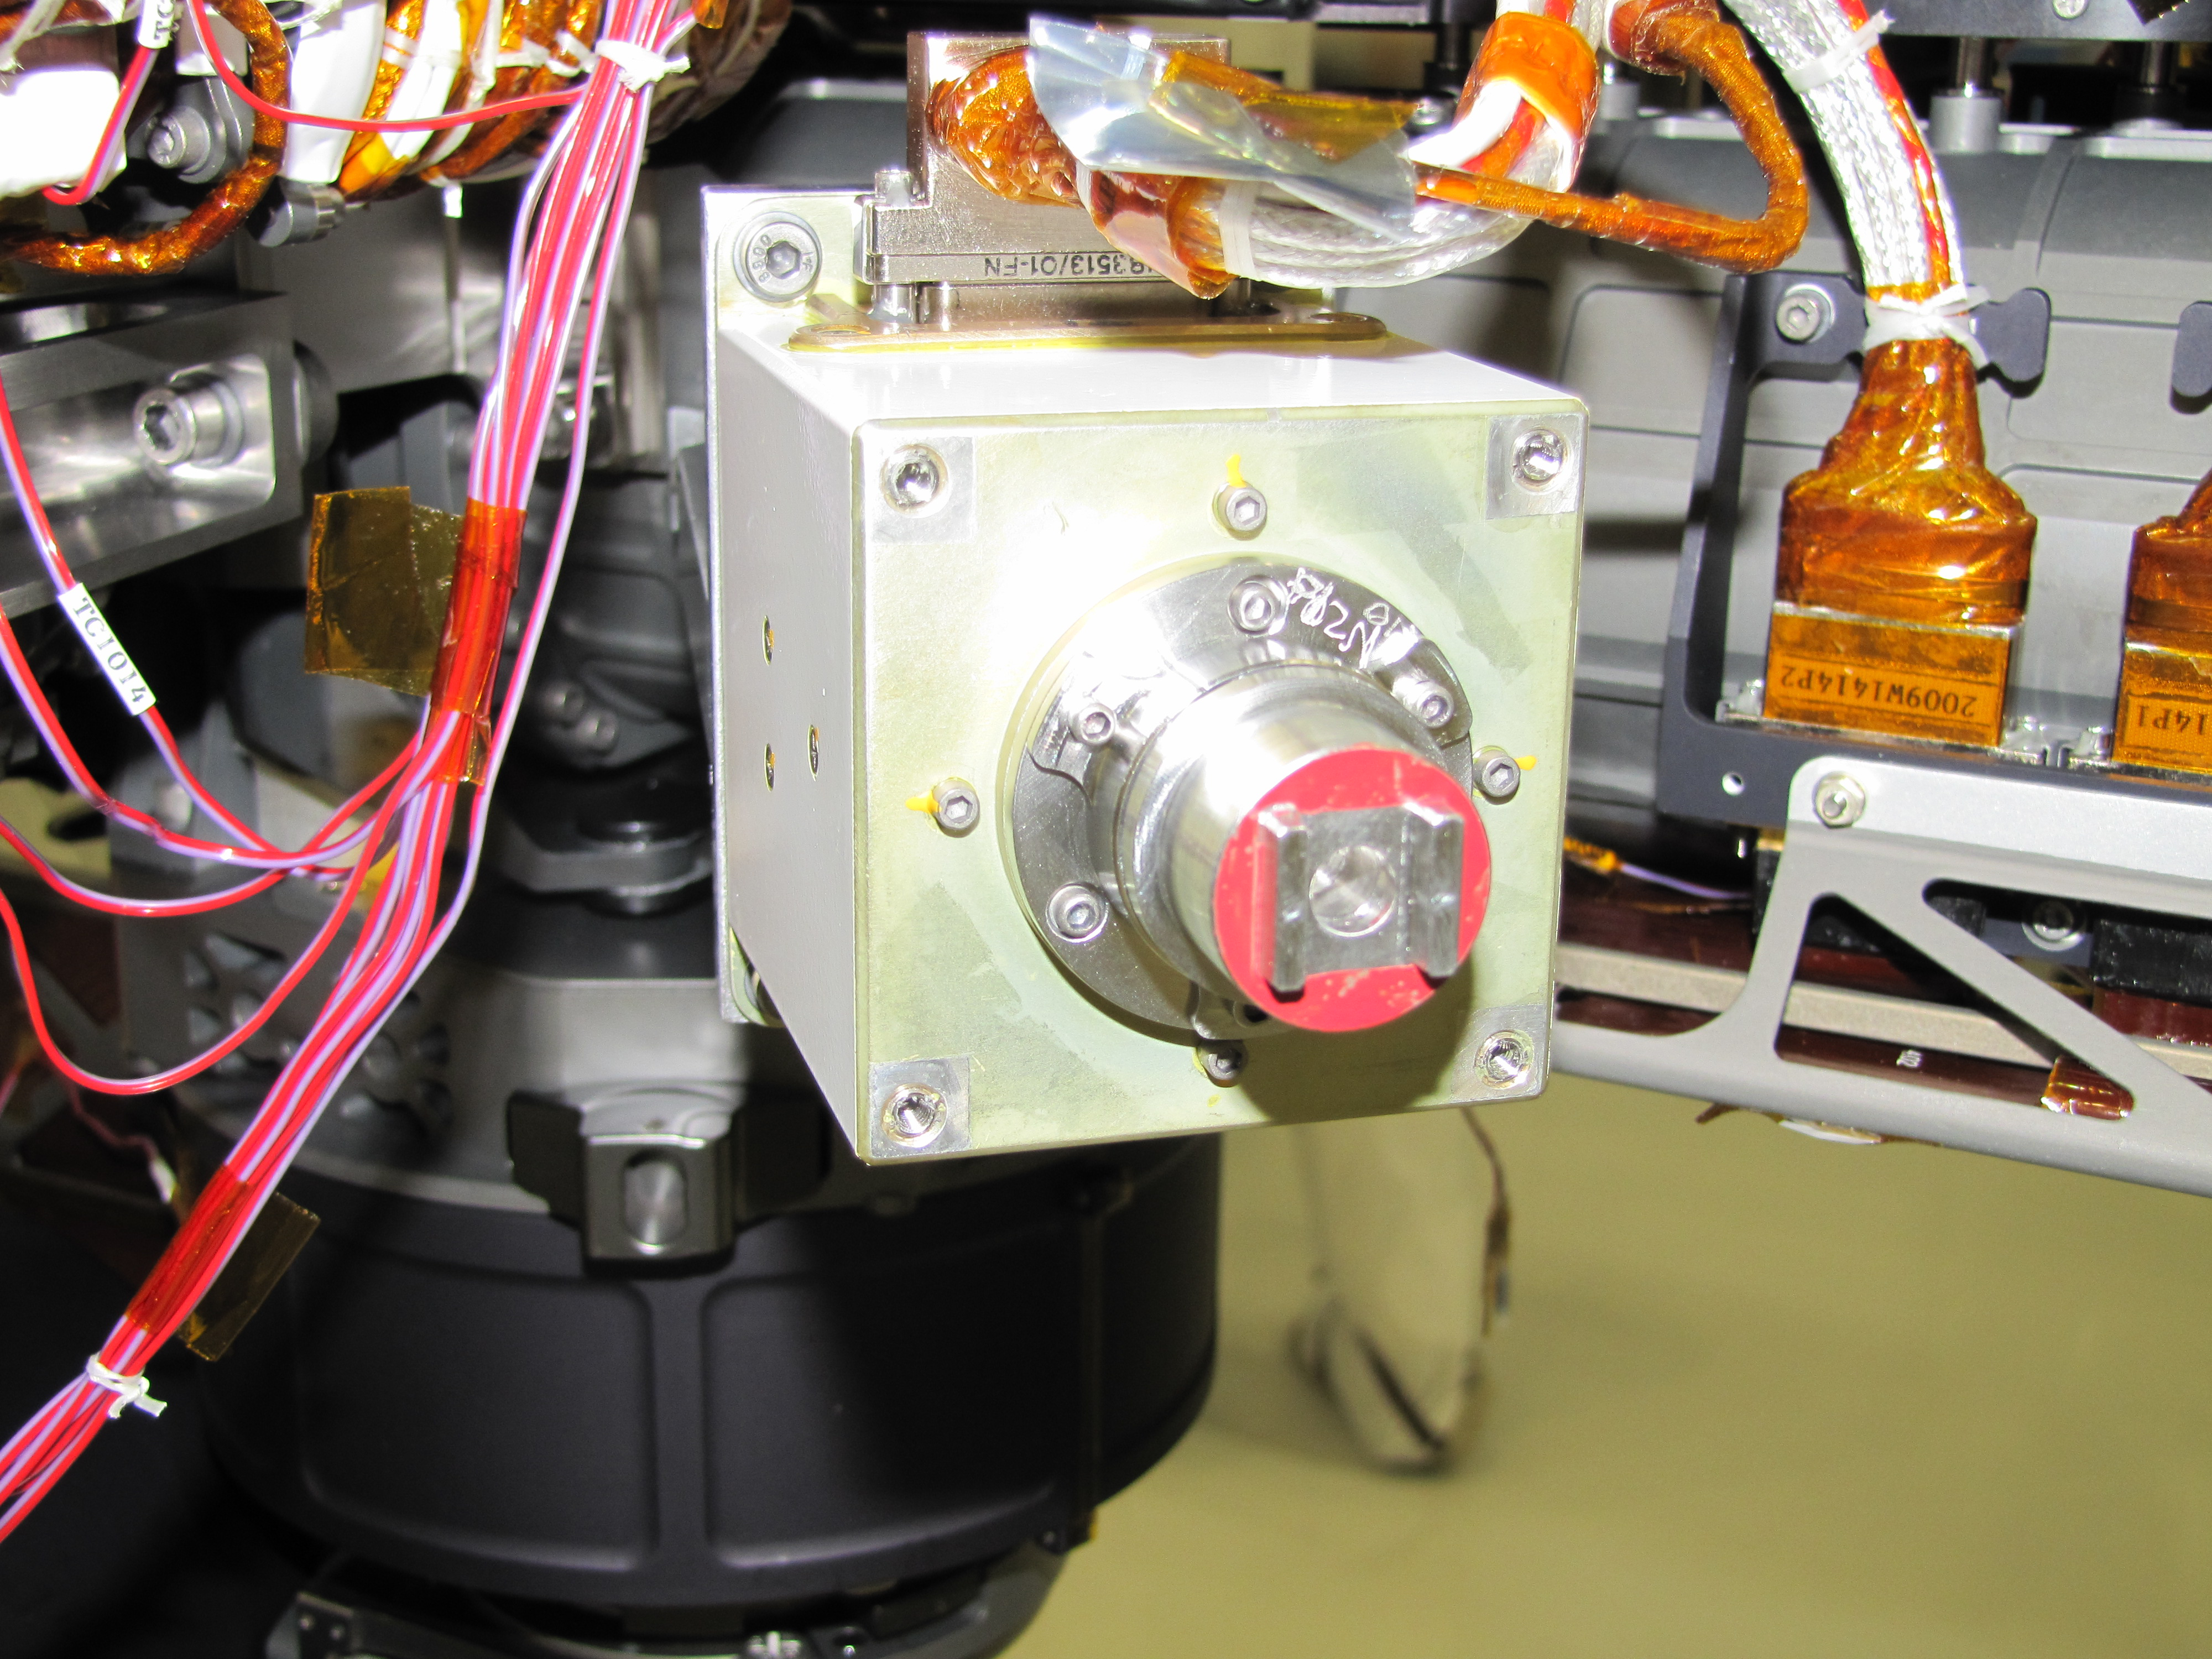

Sensor Head on the Mars-bound APXS Instrument

The sensor head on the Alpha Particle X-ray Spectrometer instrument was installed during testing at NASA’s Jet Propulsion Laboratory. The instrument is part of the Curiosity rover, which will fly on NASA’s Mars Science Laboratory mission. For perspective, the sensor head is 7.8 centimeters, or about 3 inches tall.

Credit: NASA/JPL-Caltech